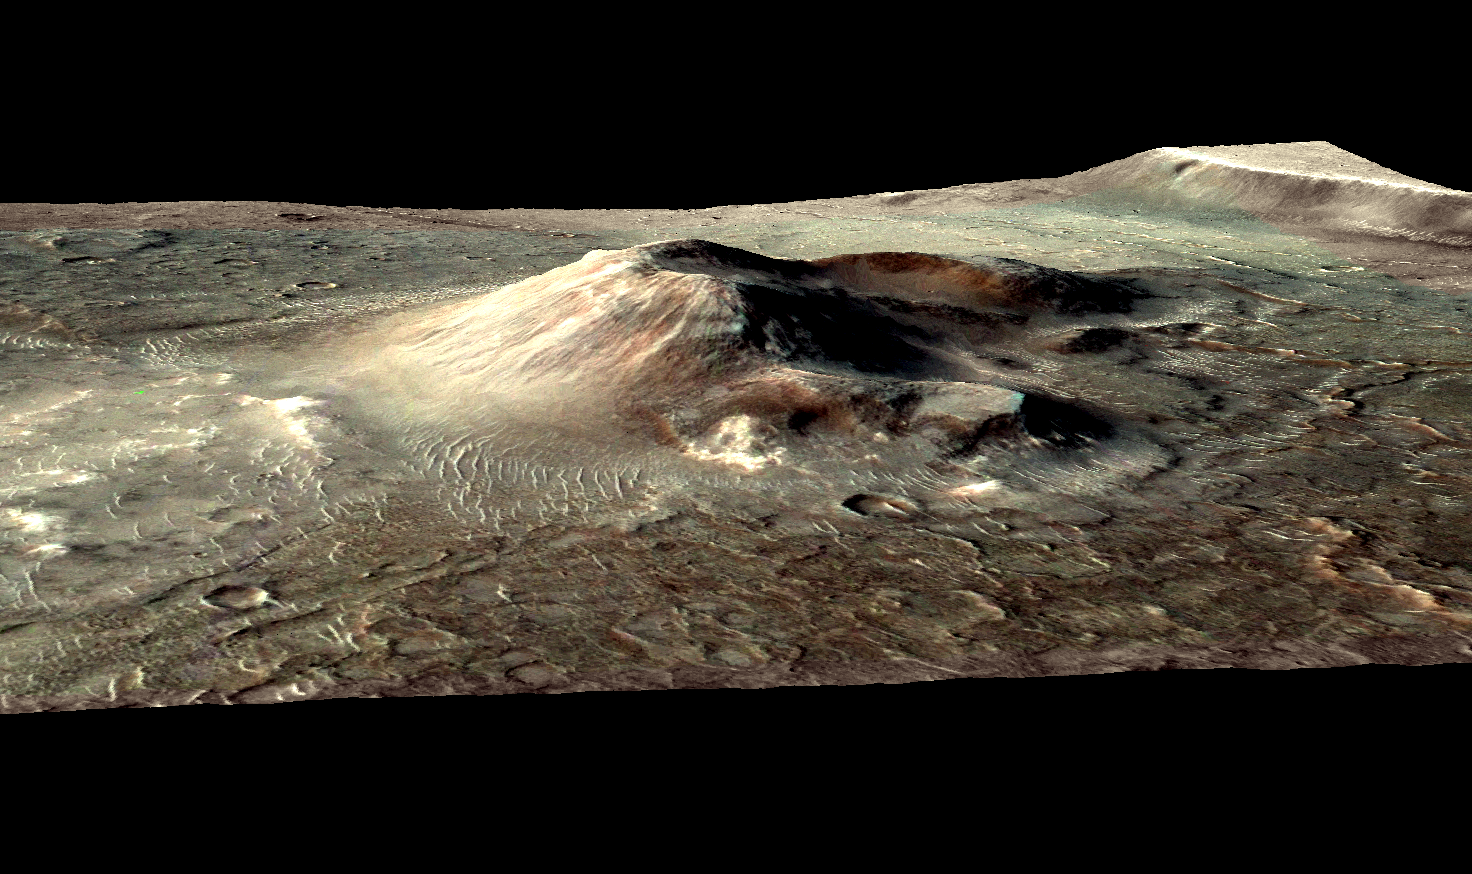

Mars Volcanic Cone with Hydrothermal Deposits

Annotated Version

This volcanic cone in the Nili Patera caldera on Mars has hydrothermal mineral deposits on the southern flanks and nearby terrains. Two of the largest deposits are marked by arrows, and the entire field of light-toned material on the left of the cone is hydrothermal deposits. The cone is about 5 kilometers (3 miles) in diameter at the base.

The deposits are evidence for a past local environment that was warm and wet or steamy, possibly hospitable to microbial life, as reported in a November 2010 Nature Geoscience paper by J.R. Skok, of Brown University, Providence, R.I., and co-authors.

This image is in false color derived from observation in infrared wavebands with the Compact Reconnaissance Imaging Spectrometer for Mars (CRISM) on NASA’s Mars Reconnaissance Orbiter. The CRISM spectral data is overlaid on imagery from the Context Camera on that orbiter. A stereo pair of Context Camera images provided topographic information for a digital terrain model produced with NASA Ames Stereo Pipeline software. The image uses no vertical exaggeration.

Credit: NASA/JPL-Caltech/MSSS/JHU-APL/Brown Univ.